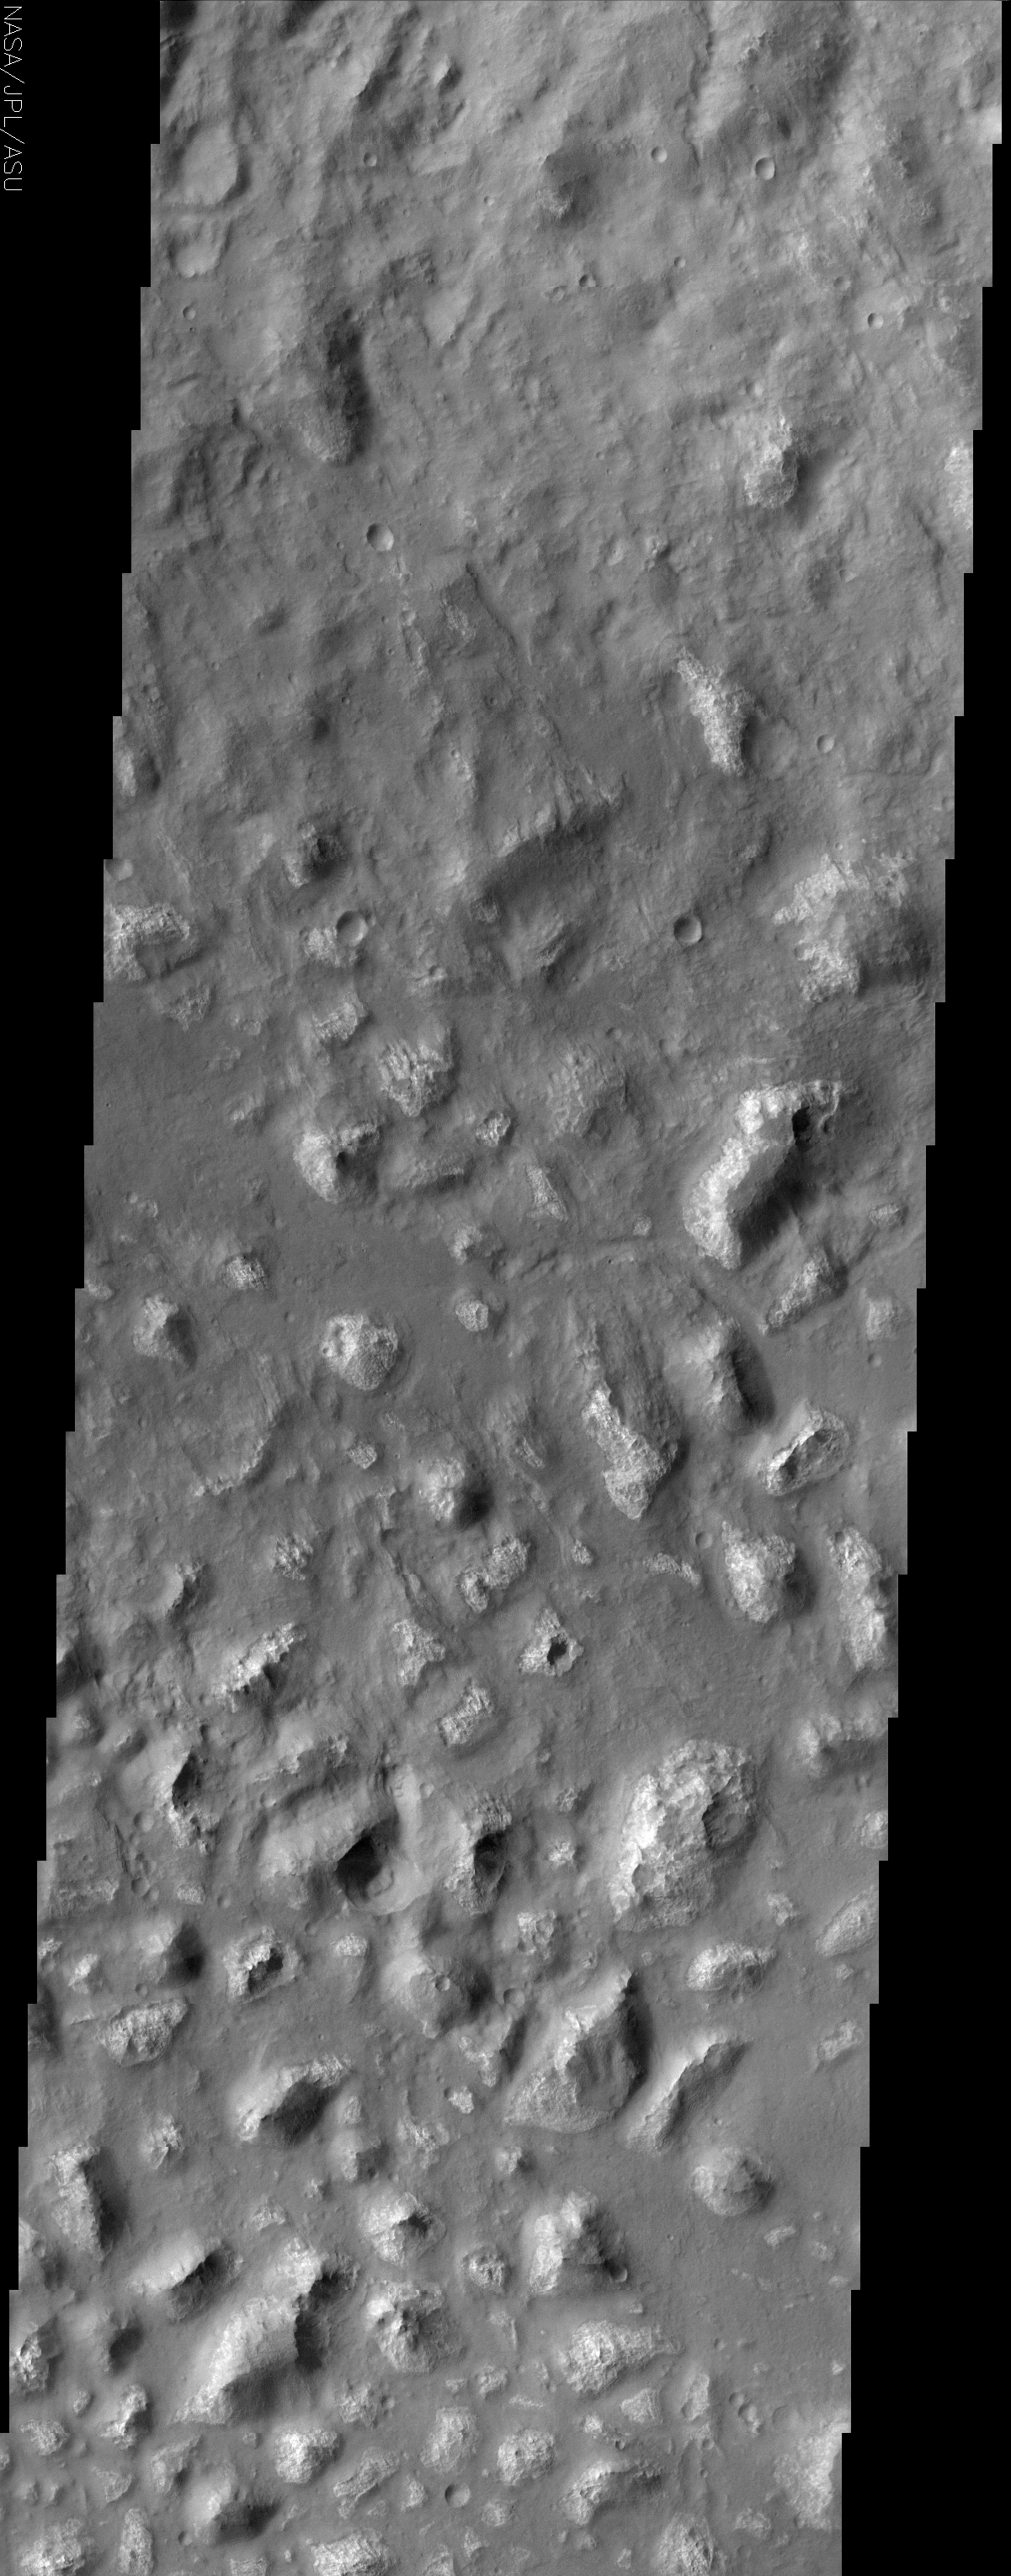

Ariadnes Colles Chaos

(Released 18 June 2002)

Among the many varied landscapes on Mars the term chaos is applied to those places that have a jumbled, blocky appearance. Most of the better known chaotic terrain occurs in the northern hemisphere but there are other occurrences in the southern hemisphere, three of which are centered on ~180 degrees west longitude. Ariadnes Colles, Atlantis, and Gorgonum Chaos all share similar features: relatively bright, irregularly shaped knobs and mesas that rise above a dark, sand-covered, hummocky floor. Close inspection of this THEMIS image shows that the darker material tends to lap up to the base of the knobs and stops where the slopes are steep. On some of the lowest knobs, the dark material appears to overtop them. The knobs themselves are highly eroded, many having a pitted appearance. Images from the camera on Mars Global Surveyor clearly show that the dark material is sand, based on its mantling appearance and the presence of dunes. It looks as though the material that composes the knobs was probably a continuous layer that was subsequently heavily eroded. While it is likely that the dark sand is responsible for some of the erosion it is also possible that the this landscape was eroded by some other process and the sand was emplaced at a later time.

Credit: NASA/JPL/Arizona State University